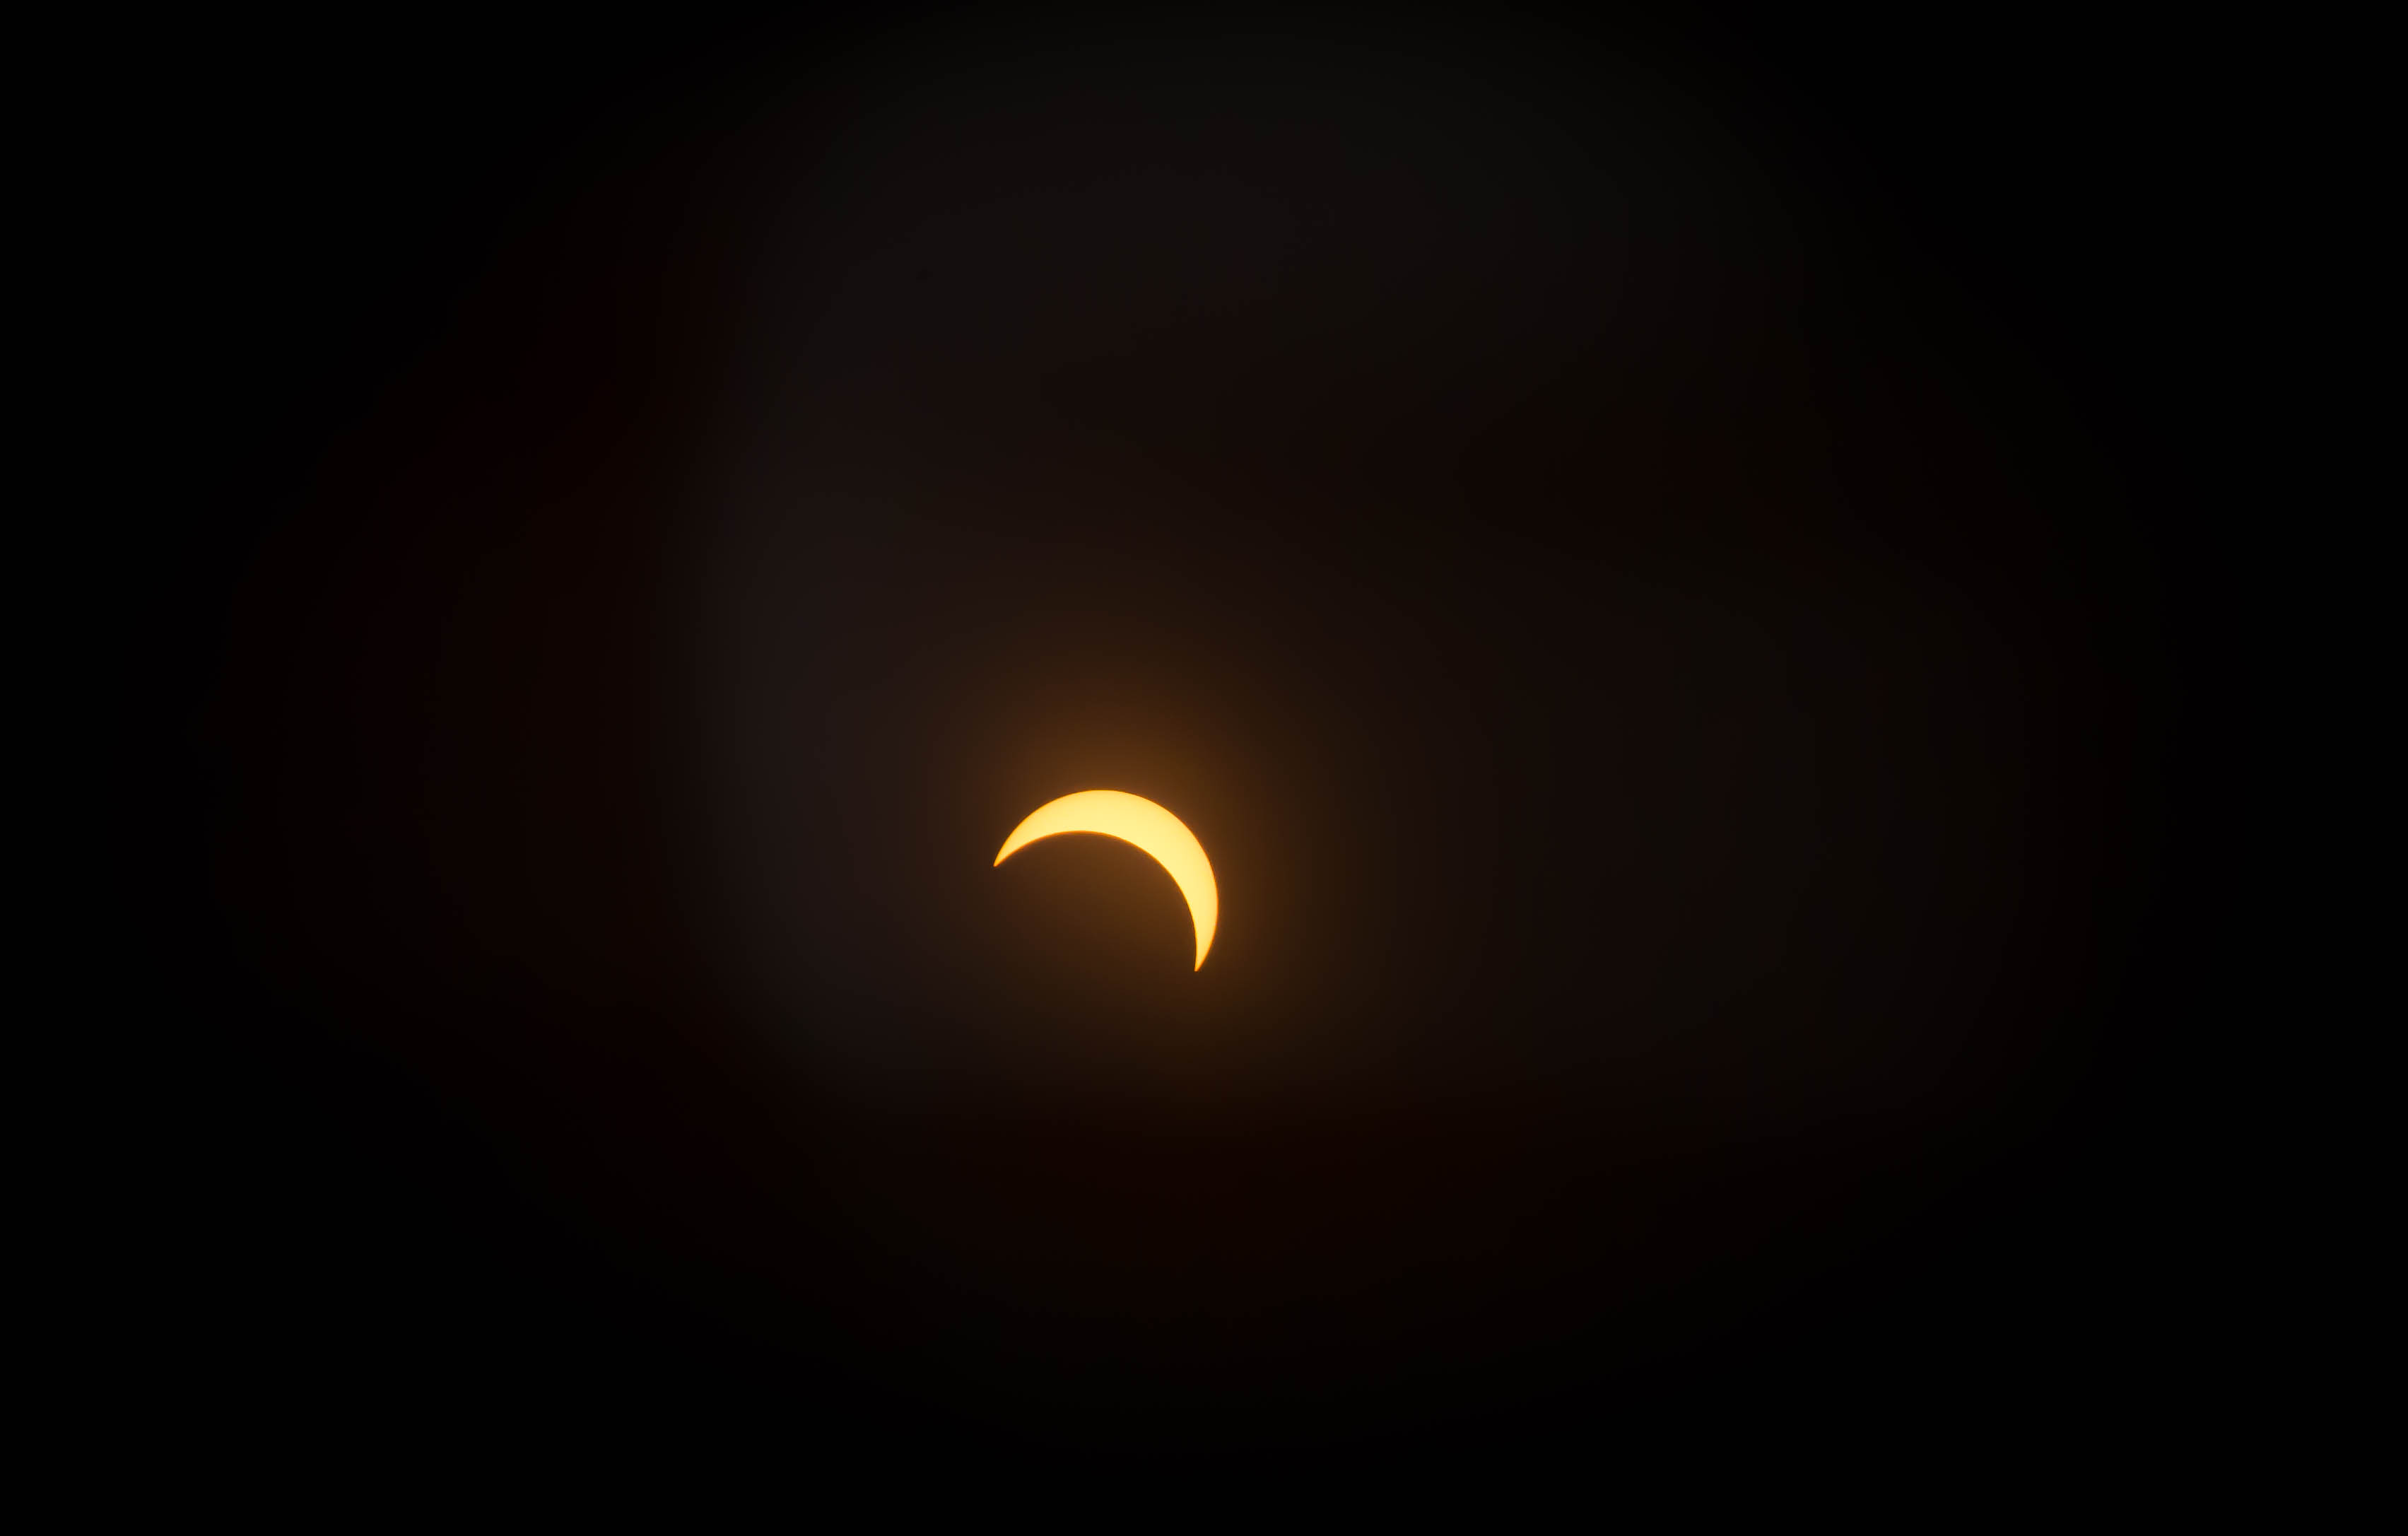

Solar Eclipse from NASA Goddard

View of the partial solar eclipse from NASA's Goddard Space Flight Center in Greenbelt, Md on Monday, August 21, 2017. A total solar eclipse swept across a narrow portion of the contiguous United States from Lincoln Beach, Oregon to Charleston, South Carolina. A partial solar eclipse was visible across the entire North American continent along with parts of South America, Africa, and Europe.

Credit: NASA/Goddard/Rebecca Roth